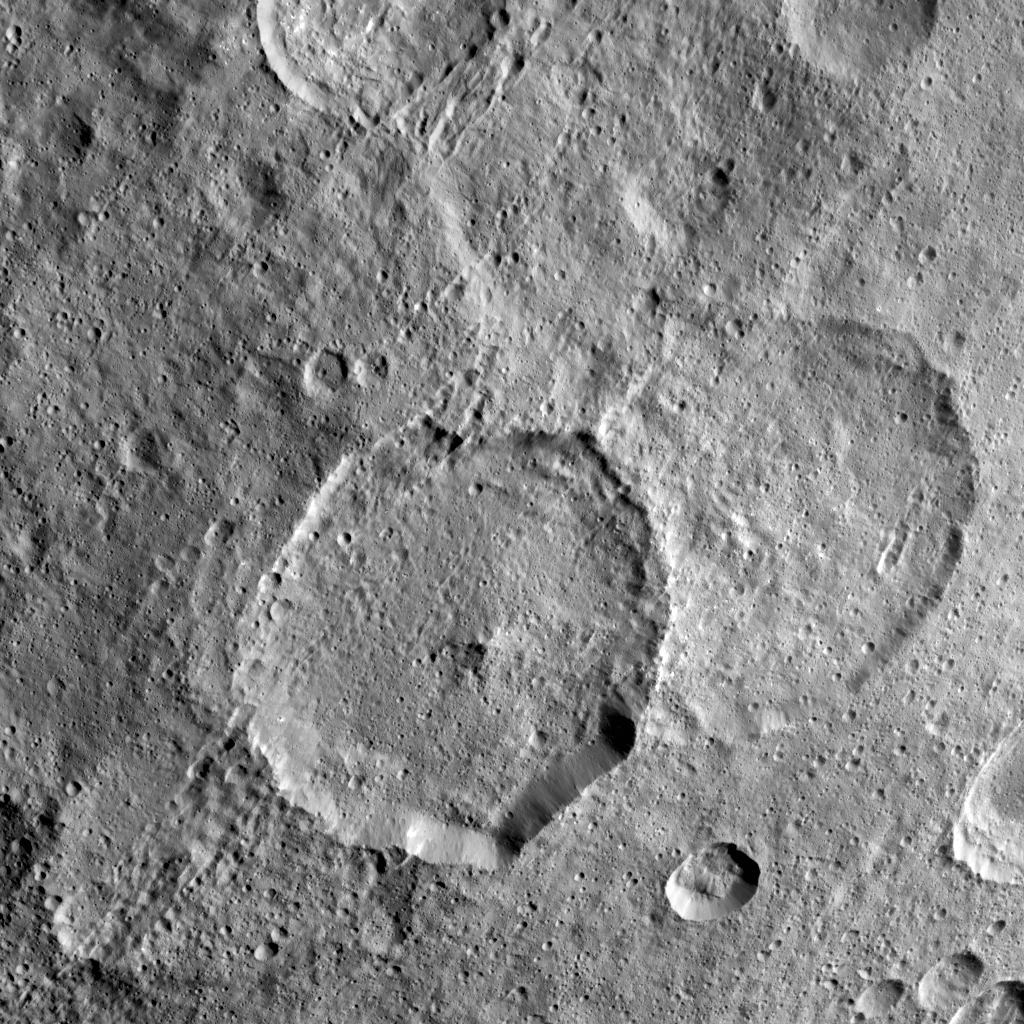

Inamahari Crater

Inamahari Crater on Ceres, the large well-defined crater at the center of this image, is one of the sites where scientists have discovered evidence for organic material.

The crater, 42 miles (68 kilometers) in diameter, presents other interesting attributes. It has a polygonal shape and an association with another crater of similar size and geometry called Homshuk (center right), although the latter appears eroded and is likely older. Future studies of Inamahari crater and surroundings may help uncover the mechanisms involved in the exposure of organic material onto Ceres’ surface.

Inamahari was named for a pair of male and female deities from the ancient Siouan tribe of South Carolina, invoked for a successful sowing season. Homshuk refers to the spirit of corn (maize) from the Popoluca peoples of southern Mexico.

Inamahari is located at 14 degrees north latitude, 89 degrees east longitude. This picture was taken by Dawn on September 25, 2015 from an altitude of about 915 miles (1,470 kilometers). It has a resolution of 450 feet (140 meters) per pixel.

Dawn’s mission is managed by JPL for NASA’s Science Mission Directorate in Washington. Dawn is a project of the directorate’s Discovery Program, managed by NASA’s Marshall Space Flight Center in Huntsville, Alabama. UCLA is responsible for overall Dawn mission science. Orbital ATK, Inc., in Dulles, Virginia, designed and built the spacecraft. The German Aerospace Center, the Max Planck Institute for Solar System Research, the Italian Space Agency and the Italian National Astrophysical Institute are international partners on the mission team.

Credit: NASA/JPL-Caltech/UCLA/MPS/DLR/IDA